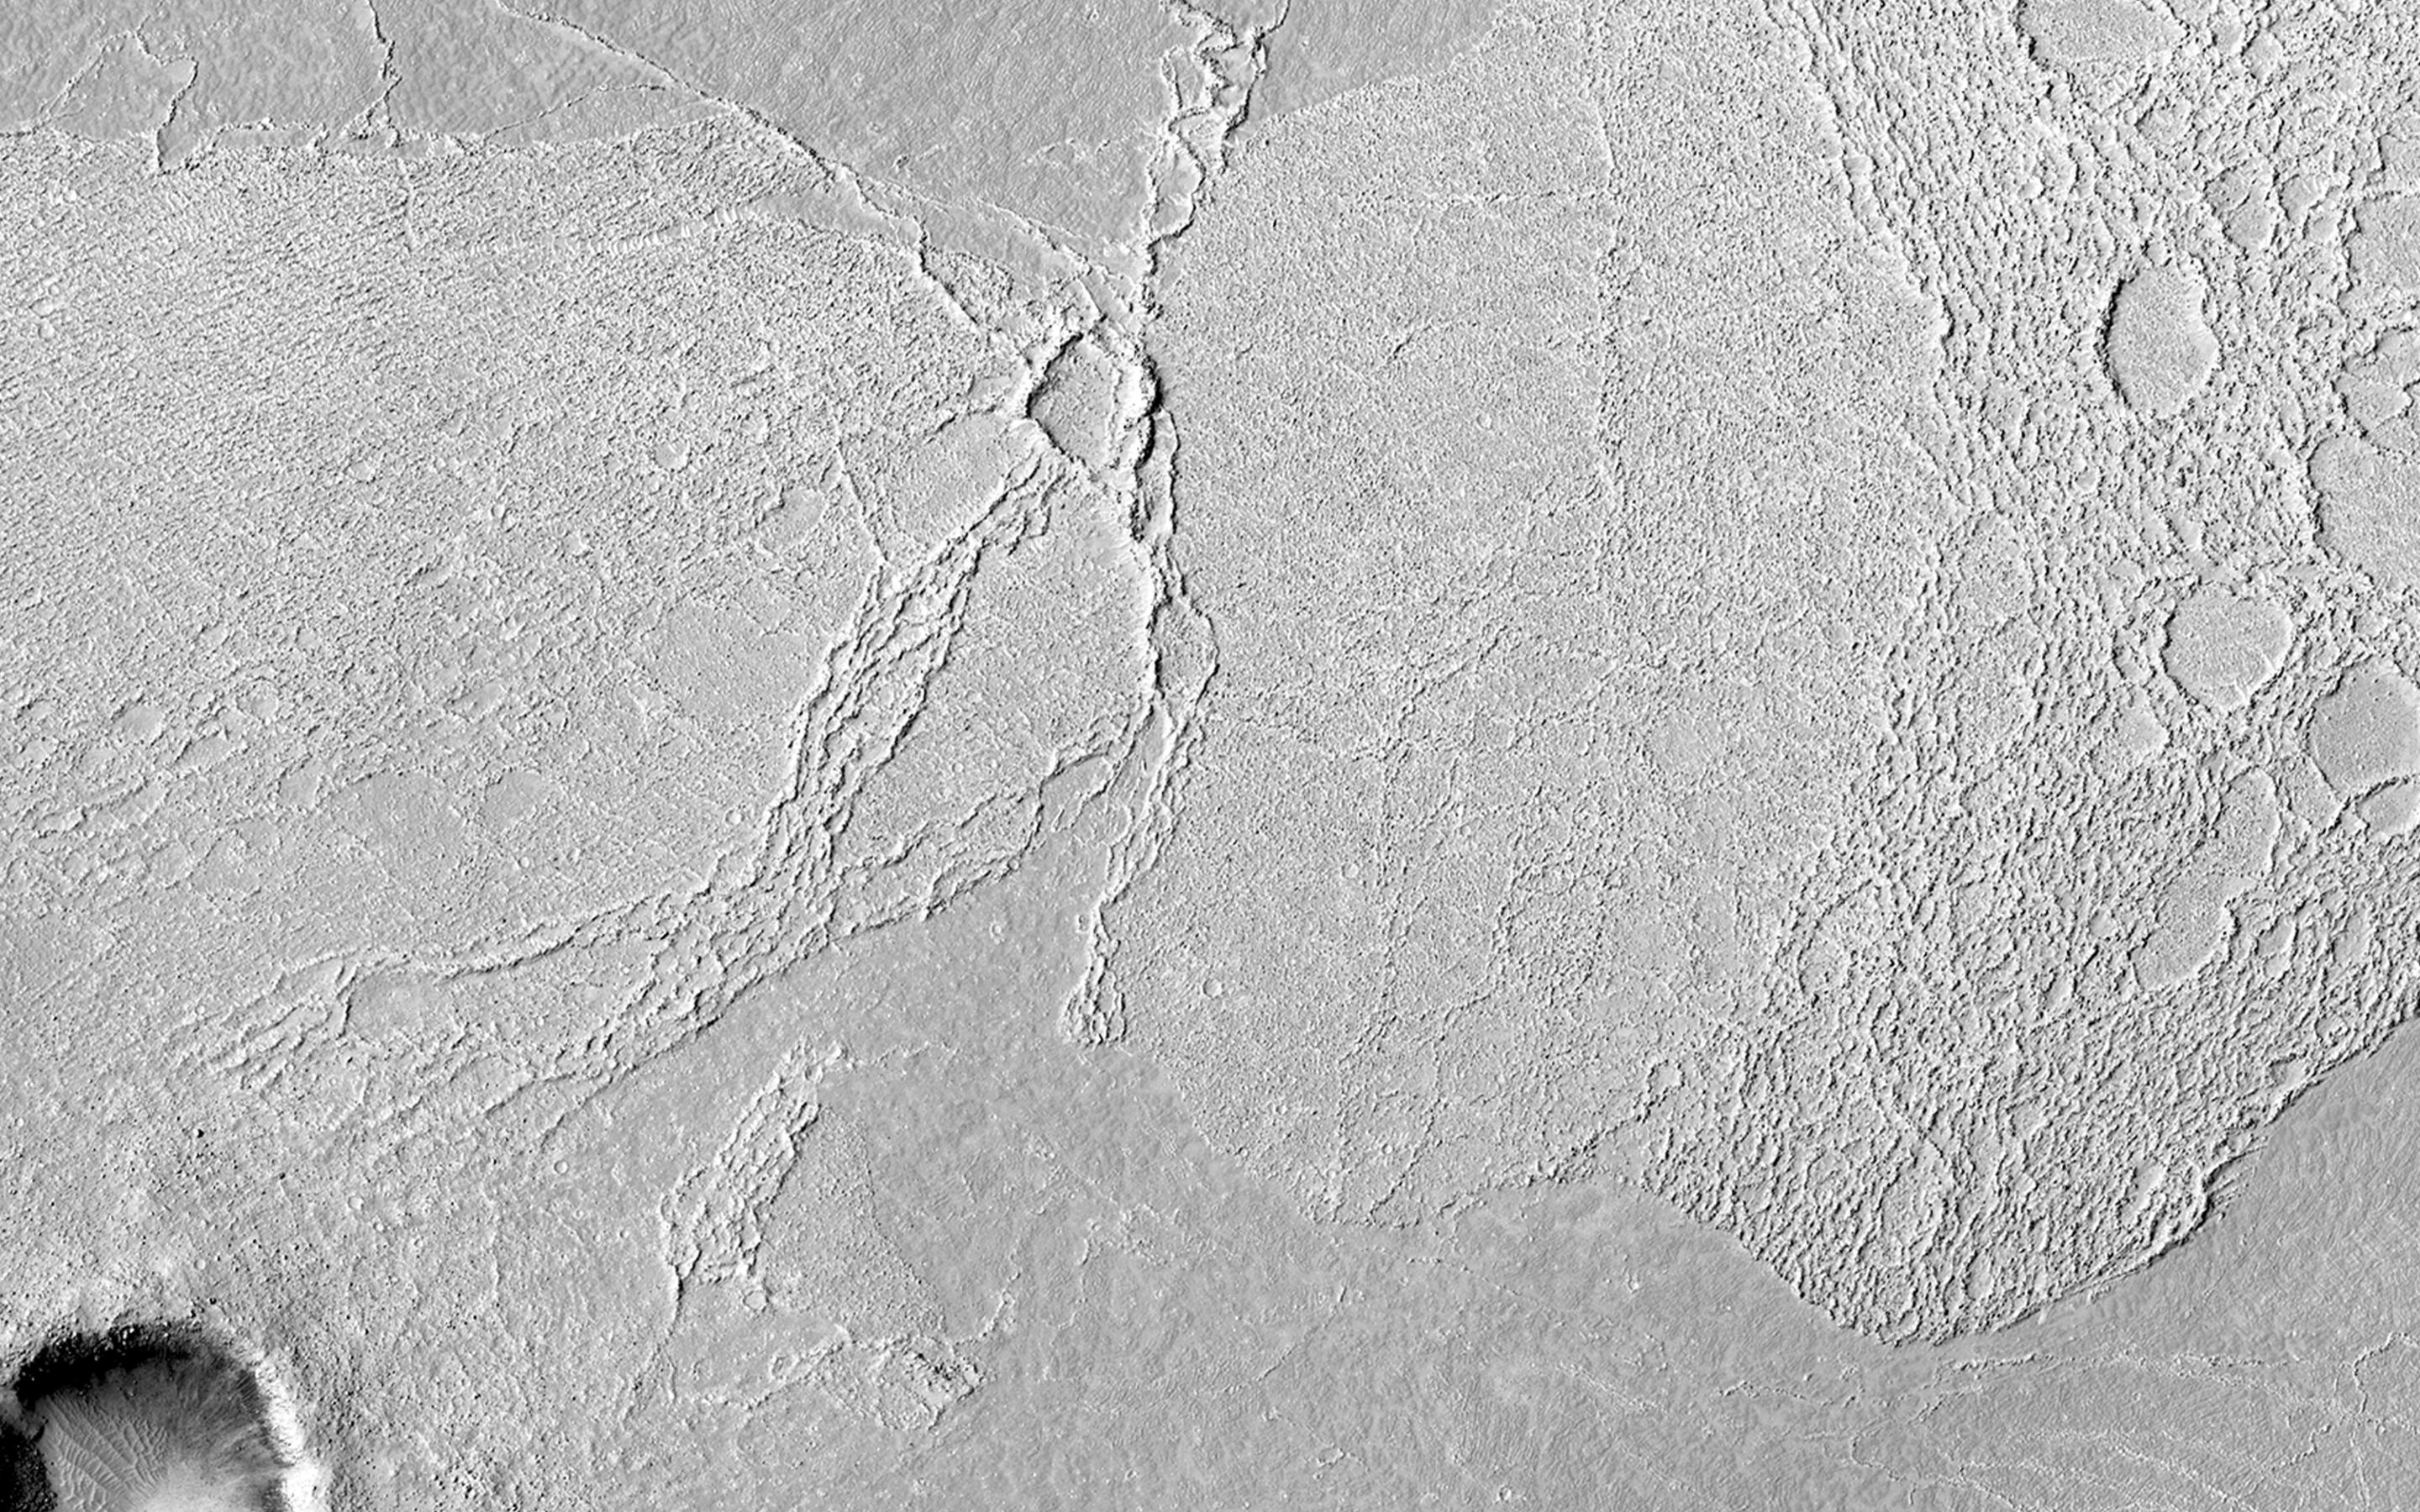

Rafts of Lava with Strange Infrared Properties

This image covers part of the Athabasca Valles flood lava plain, the youngest large lava flow on the surface of Mars.

At this location, there are two rafted pieces of lava crust with strange infrared properties. Compared to the rest of the lava flow, these two raised areas are cold at night and warm in the day. This property of the surface, where the temperature changes quickly, is called “low thermal inertia.” Rocks tend to have relatively high thermal inertia, so this is unexpected.

This image confirms speculation from earlier, lower resolution images. The rafts are composed of broken up (brecciated) lava, forming an extraordinarily rough surface. Normally, such a jagged pile of lava rocks would have high thermal inertia. But in this location, the rough surface has served as a trap for wind-carried dust. Thus in these rafts, and only in these rafts, is the lava covered by a thick pile of fluffy dust.

Such dust is extremely insulating, meaning that all the solar heating is deposited in a very thin layer near the surface. Therefore, dust gets relatively hot during the day. Because the heat is deposited so shallowly, it is easily lost at night. So, the trapped dust is the explanation for the low thermal inertia of these lava rafts.

HiRISE is one of six instruments on NASA’s Mars Reconnaissance Orbiter. The University of Arizona, Tucson, operates the orbiter’s HiRISE camera, which was built by Ball Aerospace & Technologies Corp., Boulder, Colo. NASA’s Jet Propulsion Laboratory, a division of the California Institute of Technology in Pasadena, manages the Mars Reconnaissance Orbiter Project for the NASA Science Mission Directorate, Washington.

Credit: NASA/JPL-Caltech/Univ. of Arizona